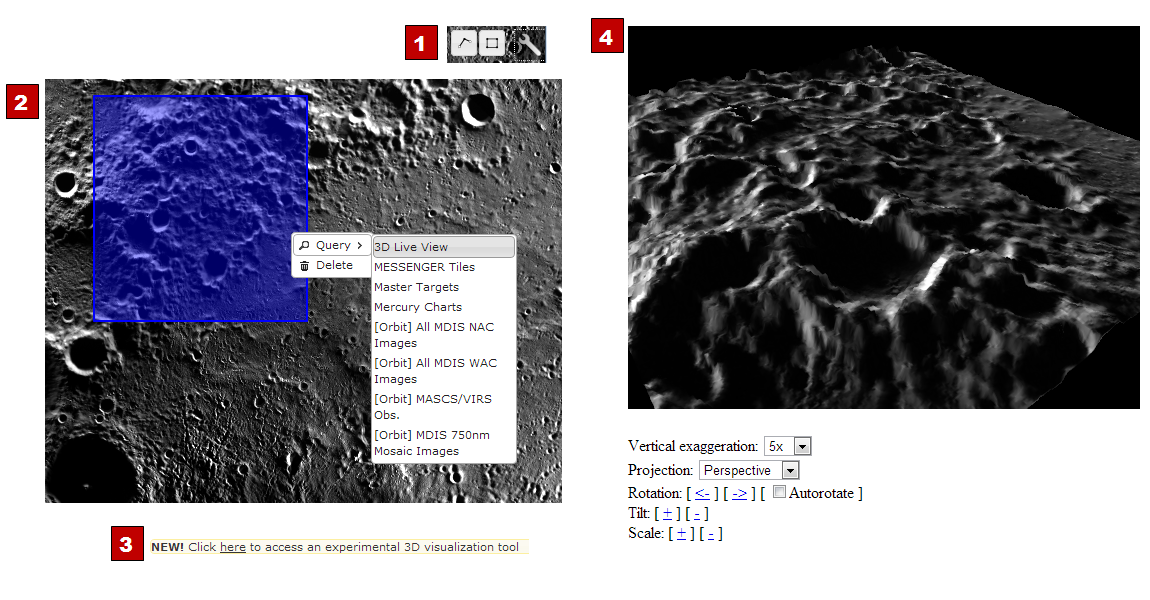

New QuickMap Feature: 3-D!

The ACT-REACT Quickmap tool, which is available on the left-side tab, has recently been updated. Check out the cool new 3D Live View function to visualize Mercury’s surface! The 3D view is made using the MLA Goddard (PDS9) elevation model.

You can access QuickMap here. Follow the four steps given below and numbered in the above diagram to create your own 3D view of Mercury’s surface!
Step 1: Use the box tool at the top right. Click, hold, and drag the box.
Step 2: Click on the box, chose “query”, and select “3D Live View.”
Step 3: Follow the link labeled “here” to access the 3D tool.
Step 4: Adjust the settings to create a 3D view and use autorotate to produce a movie.

Elevation Model: Goddard (PDS9)
Center Latitude: 85°
Center Longitude: 150° E
Scale: About 87 km (54 mi) box width
Instruments: Mercury Dual Imaging System (MDIS) and Mercury Laser Altimeter (MLA)

The MESSENGER spacecraft is the first ever to orbit the planet Mercury, and the spacecraft’s seven scientific instruments and radio science investigation are unraveling the history and evolution of the Solar System’s innermost planet. MESSENGER acquired over 150,000 images and extensive other data sets. MESSENGER is capable of continuing orbital operations until early 2015.

For information regarding the use of images, see the MESSENGER image use policy.

Credit: NASA/Johns Hopkins University Applied Physics Laboratory/Carnegie Institution of Washington